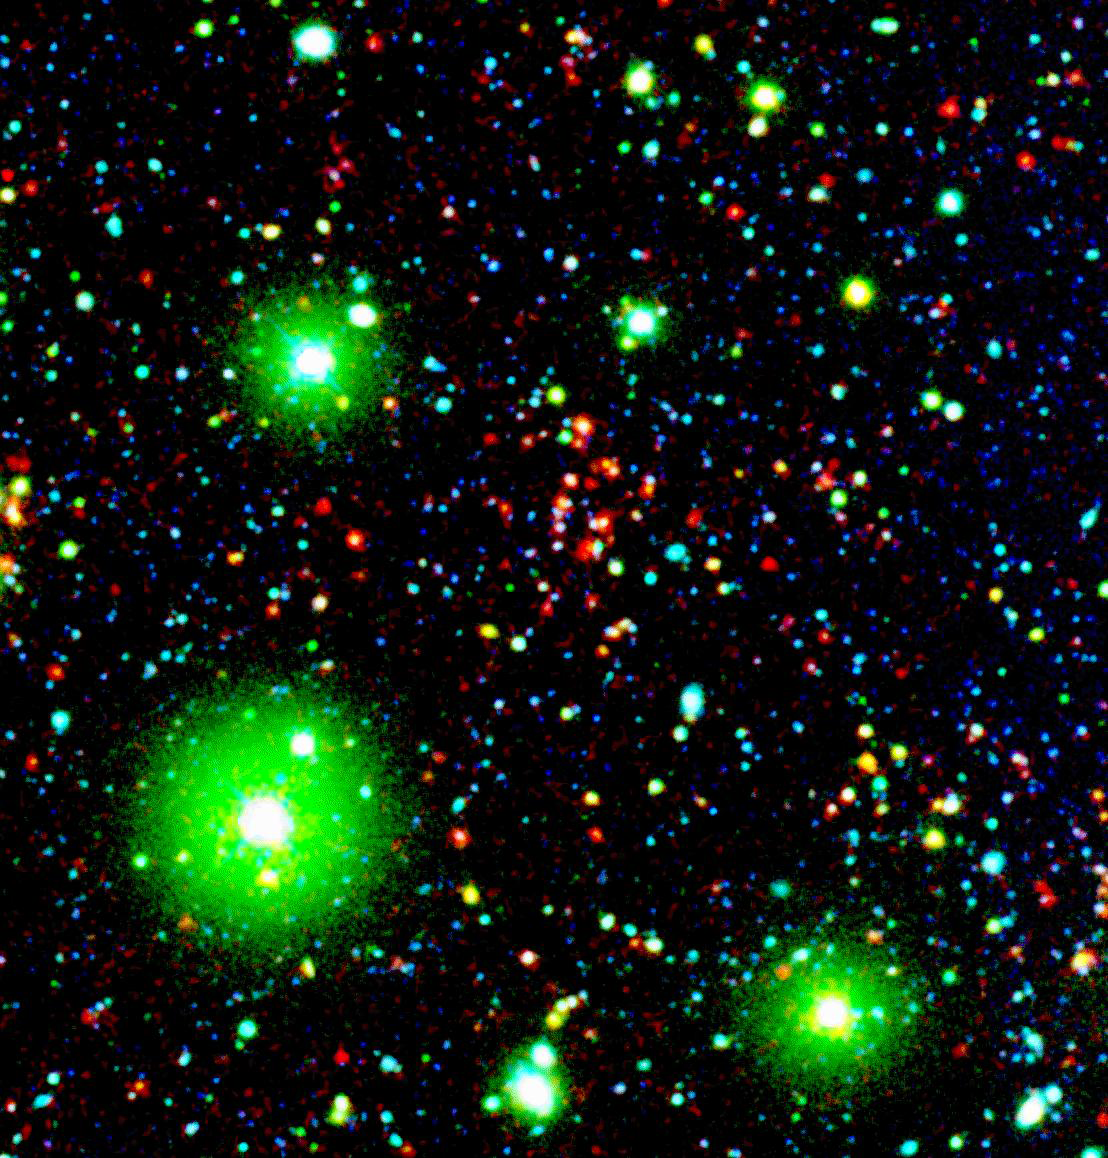

Distant Galaxy Cluster

Like great friends, galaxies stick together. Astronomers using NASA's Spitzer Space Telescope have spotted a handful of great galactic pals bonding back when the universe was a mere 4.6 billion years old. The universe is believed to be 13.7 billion years old.

Collectively, these great galactic buddies are called galaxy clusters. A typical galaxy cluster can contain hundreds of galaxies and trillions of stars. In this composite, one of the oldest galaxy clusters in the universe poses for Spitzer's Infrared Array Camera. The individual galaxies that make up the distant clusters are shown as red dots.

The green blobs are Milky Way stars along the line of sight, and the blue specks are faint galaxies at various distances along the line of sight. The green and blue data are from a visible-light, ground-based telescope.

This image is a three-color composite, in which blue represents visible light with a wavelength of 0.4 microns, and green indicates visible light of 0.8 microns. The visible data were captured by the ground-based Mosaic-1 camera at the Kitt Peak National Observatory in Tucson, Ariz. Red represents infrared light of 4.5 microns, captured by Spitzer's infrared array camera.

Credit: NASA/JPL-Caltech/S.A. Stanford (UC Davis/LLNL)